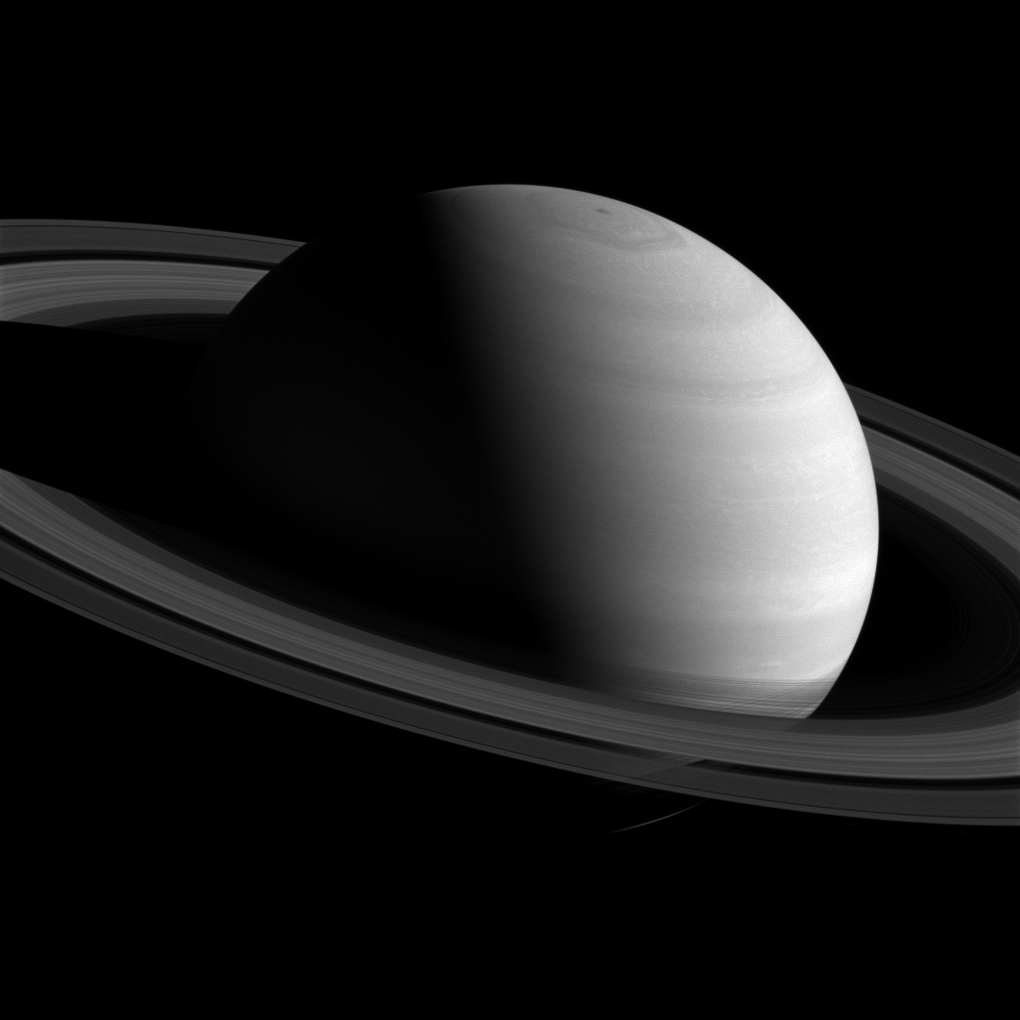

Up and Over

Cassini orbited in Saturn’s ring plane — around the planet’s equator — for most of 2015. This enabled a season of flybys of the planet’s icy moons, but did not allow for angled views of the rings and the planet’s poles, like this one. But in early 2016, the spacecraft began to increase its orbital inclination, climbing higher over the poles in preparation for the mission’s final spectacular orbits in 2017.

This view looks toward the sunlit side of the rings from about 16 degrees above the ring plane. The image was taken with the Cassini spacecraft wide-angle camera on Feb. 26 2016 using a spectral filter which preferentially admits wavelengths of near-infrared light centered at 752 nanometers.

The view was obtained at a distance of approximately 1.7 million miles (2.8 million kilometers) from Saturn. Image scale is 103 miles (165 kilometers) per pixel.

The Cassini mission is a cooperative project of NASA, ESA (the European Space Agency) and the Italian Space Agency. The Jet Propulsion Laboratory, a division of the California Institute of Technology in Pasadena, manages the mission for NASA’s Science Mission Directorate, Washington. The Cassini orbiter and its two onboard cameras were designed, developed and assembled at JPL. The imaging operations center is based at the Space Science Institute in Boulder, Colorado.

Credit: NASA/JPL-Caltech/Space Science Institute